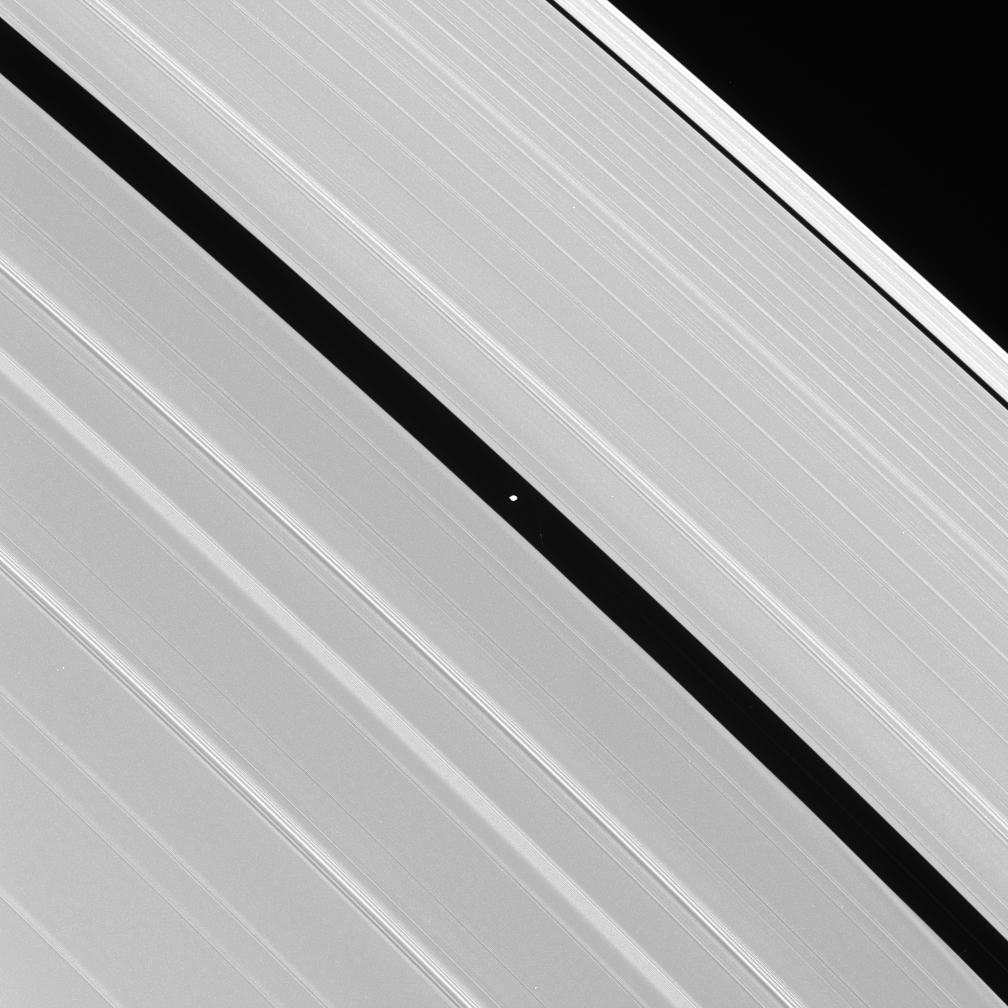

Pan’s Corridor

Saturn’s moon Pan occupies the Encke Gap at the center of this image, which also displays some of the A ring’s intricate wave structure. Pan is 26 kilometers (16 miles) across.

The two most prominent bright banded features seen on the left side of the image are spiral density waves, which propagate outward through Saturn’s rings. The bright crests represent areas with higher ring particle densities.

The image was taken in visible green light with the Cassini spacecraft narrow-angle camera on Aug. 1, 2005, at a distance of approximately 794,000 kilometers (493,000 miles) from Pan. The image scale is 5 kilometers (3 miles) per pixel.

The Cassini-Huygens mission is a cooperative project of NASA, the European Space Agency and the Italian Space Agency. The Jet Propulsion Laboratory, a division of the California Institute of Technology in Pasadena, manages the mission for NASA’s Science Mission Directorate, Washington, D.C. The Cassini orbiter and its two onboard cameras were designed, developed and assembled at JPL. The imaging operations center is based at the Space Science Institute in Boulder, Colo.

For more information about the Cassini-Huygens mission visit http://saturn.jpl.nasa.gov. For additional images visit the Cassini imaging team homepage http://ciclops.org.

p>

Credit: NASA/JPL/Space Science Institute